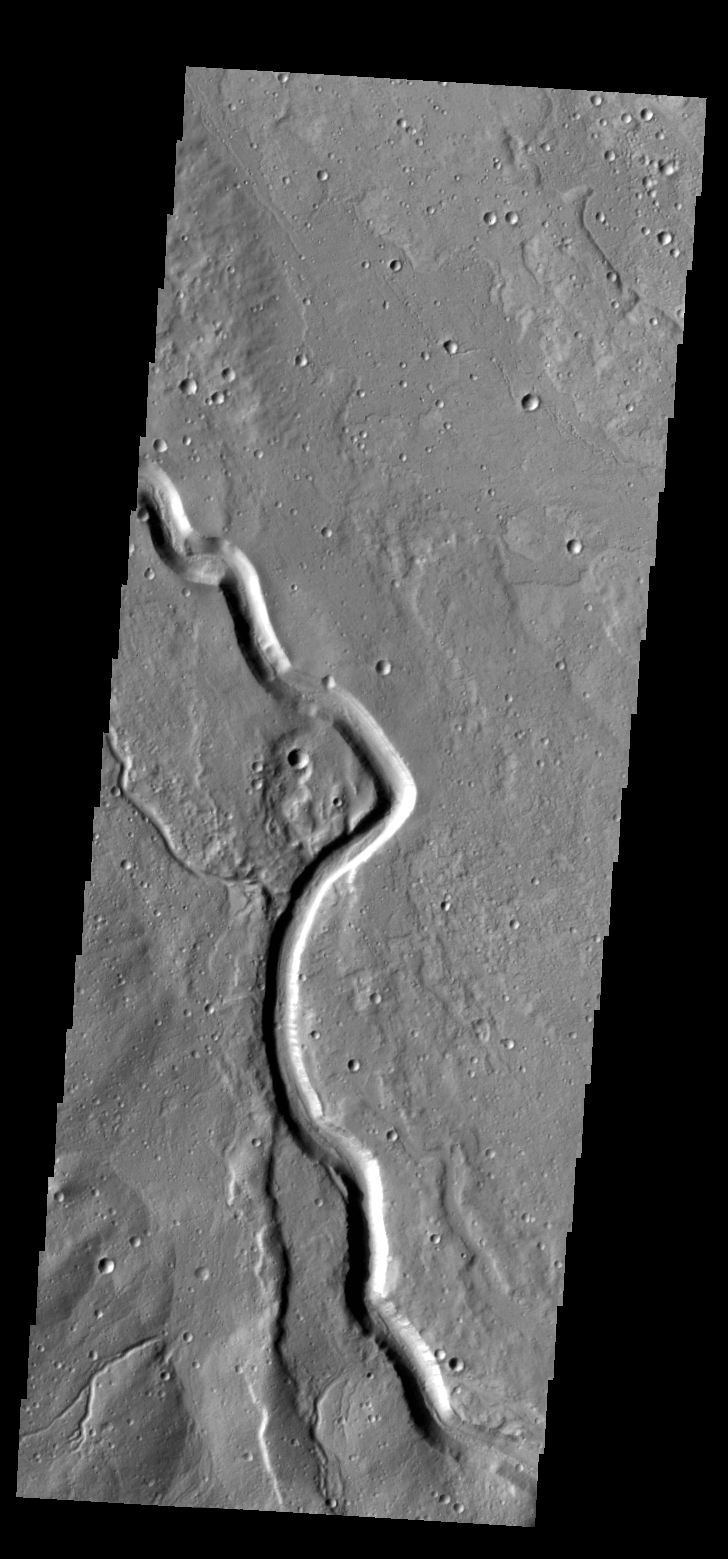

Buvinda Vallis

Today’s VIS image shows part of Buvinda Vallis, located just outside the northeastern flank of Hecates Tholus.

Credit: NASA/JPL-Caltech/ASU